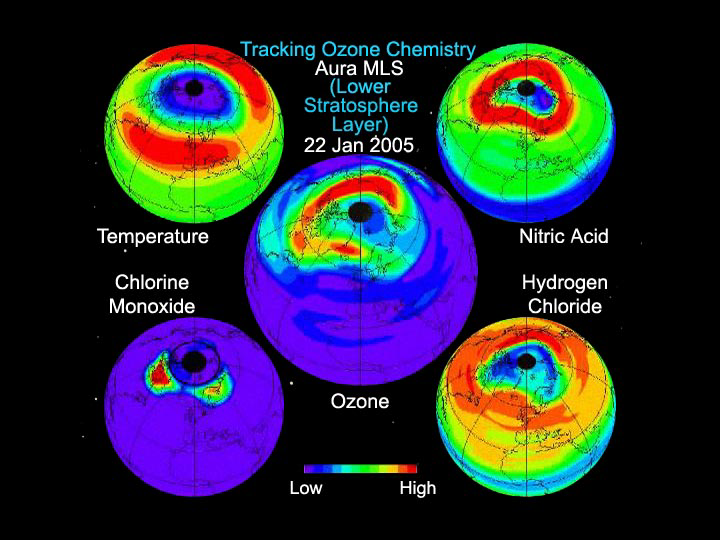

Aura Microwave Limb Sounder Animation Illustrating the Interaction Between Temperatures and Chemicals Involved in Ozone Destruction, 2004-2005 Arctic Winter

This animation created from data from the Microwave Limb Sounder instrument on NASA’s Aura spacecraft depicts the complex interaction of chemicals involved in the destruction of ozone during the 2005 Arctic winter. Red is high, blue/purple is low for all chemicals, and data are taken at an altitude of about 19 kilometers (12 miles). As temperatures dip, nitric acid levels drop, indicating the presence of polar stratospheric clouds, which destroy ozone. Levels of hydrogen chloride (the primary “safe” form of chlorine) are shown dropping, while levels of chlorine monoxide (the primary “dangerous” form of chlorine that destroys ozone) rise, and ozone is destroyed (ozone levels generally go down after about January 20).

The animation also illustrates how air motions change ozone levels. Prior to about January 20, ozone levels increase as ozone is transported down from higher altitudes. After that, ozone decreases gradually, and appears to move around on the surface as horizontal air motions change the shape of the polar vortex and move air into and out of it. Since the highest ozone is mostly around the edge of the vortex, this can increase the ozone inside it.

Credit: NASA/JPL